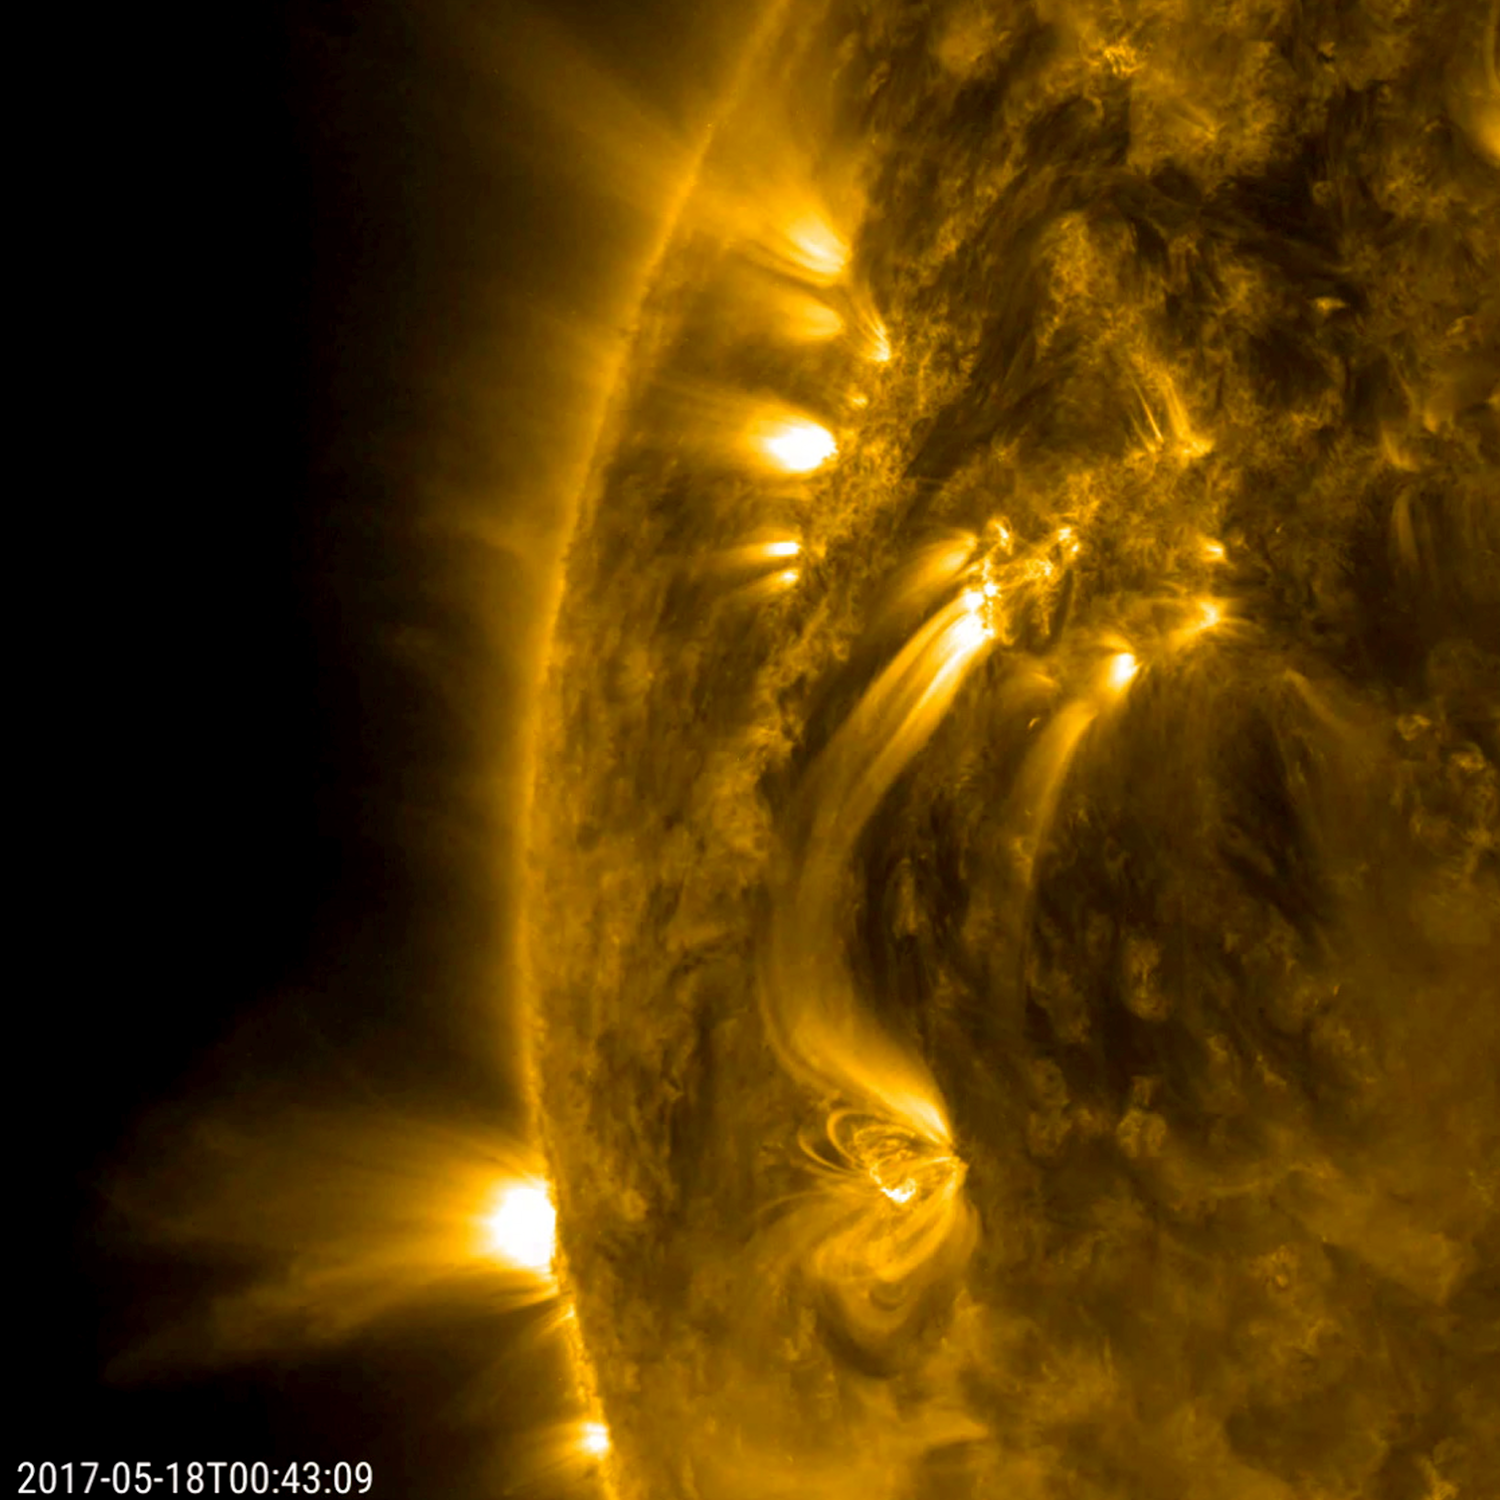

Active Regions’ Magnetic Connection

Several bright bands of plasma connect from one active region to another, even though they are tens of thousands of miles away from each other (May 17-18, 2017). Active regions are, by their nature, strong magnetic areas with north and south poles. The plasma consists of charged particles that stream along the magnetic field lines between these two regions. These connecting lines are clearly visible in this wavelength of extreme ultraviolet light. Other loops and strands of bright plasma can be seen rising up and out of smaller active regions as well. The video covers about one day’s worth of activity.

Movies
PIA21638_Active_Regions_linkage_big.mp4
PIA21638_Active_Regions_linkage_sm.mp4

SDO is managed by NASA’s Goddard Space Flight Center, Greenbelt, Maryland, for NASA’s Science Mission Directorate, Washington. Its Atmosphere Imaging Assembly was built by the Lockheed Martin Solar Astrophysics Laboratory (LMSAL), Palo Alto, California.

Credit: NASA/GSFC/Solar Dynamics Observatory